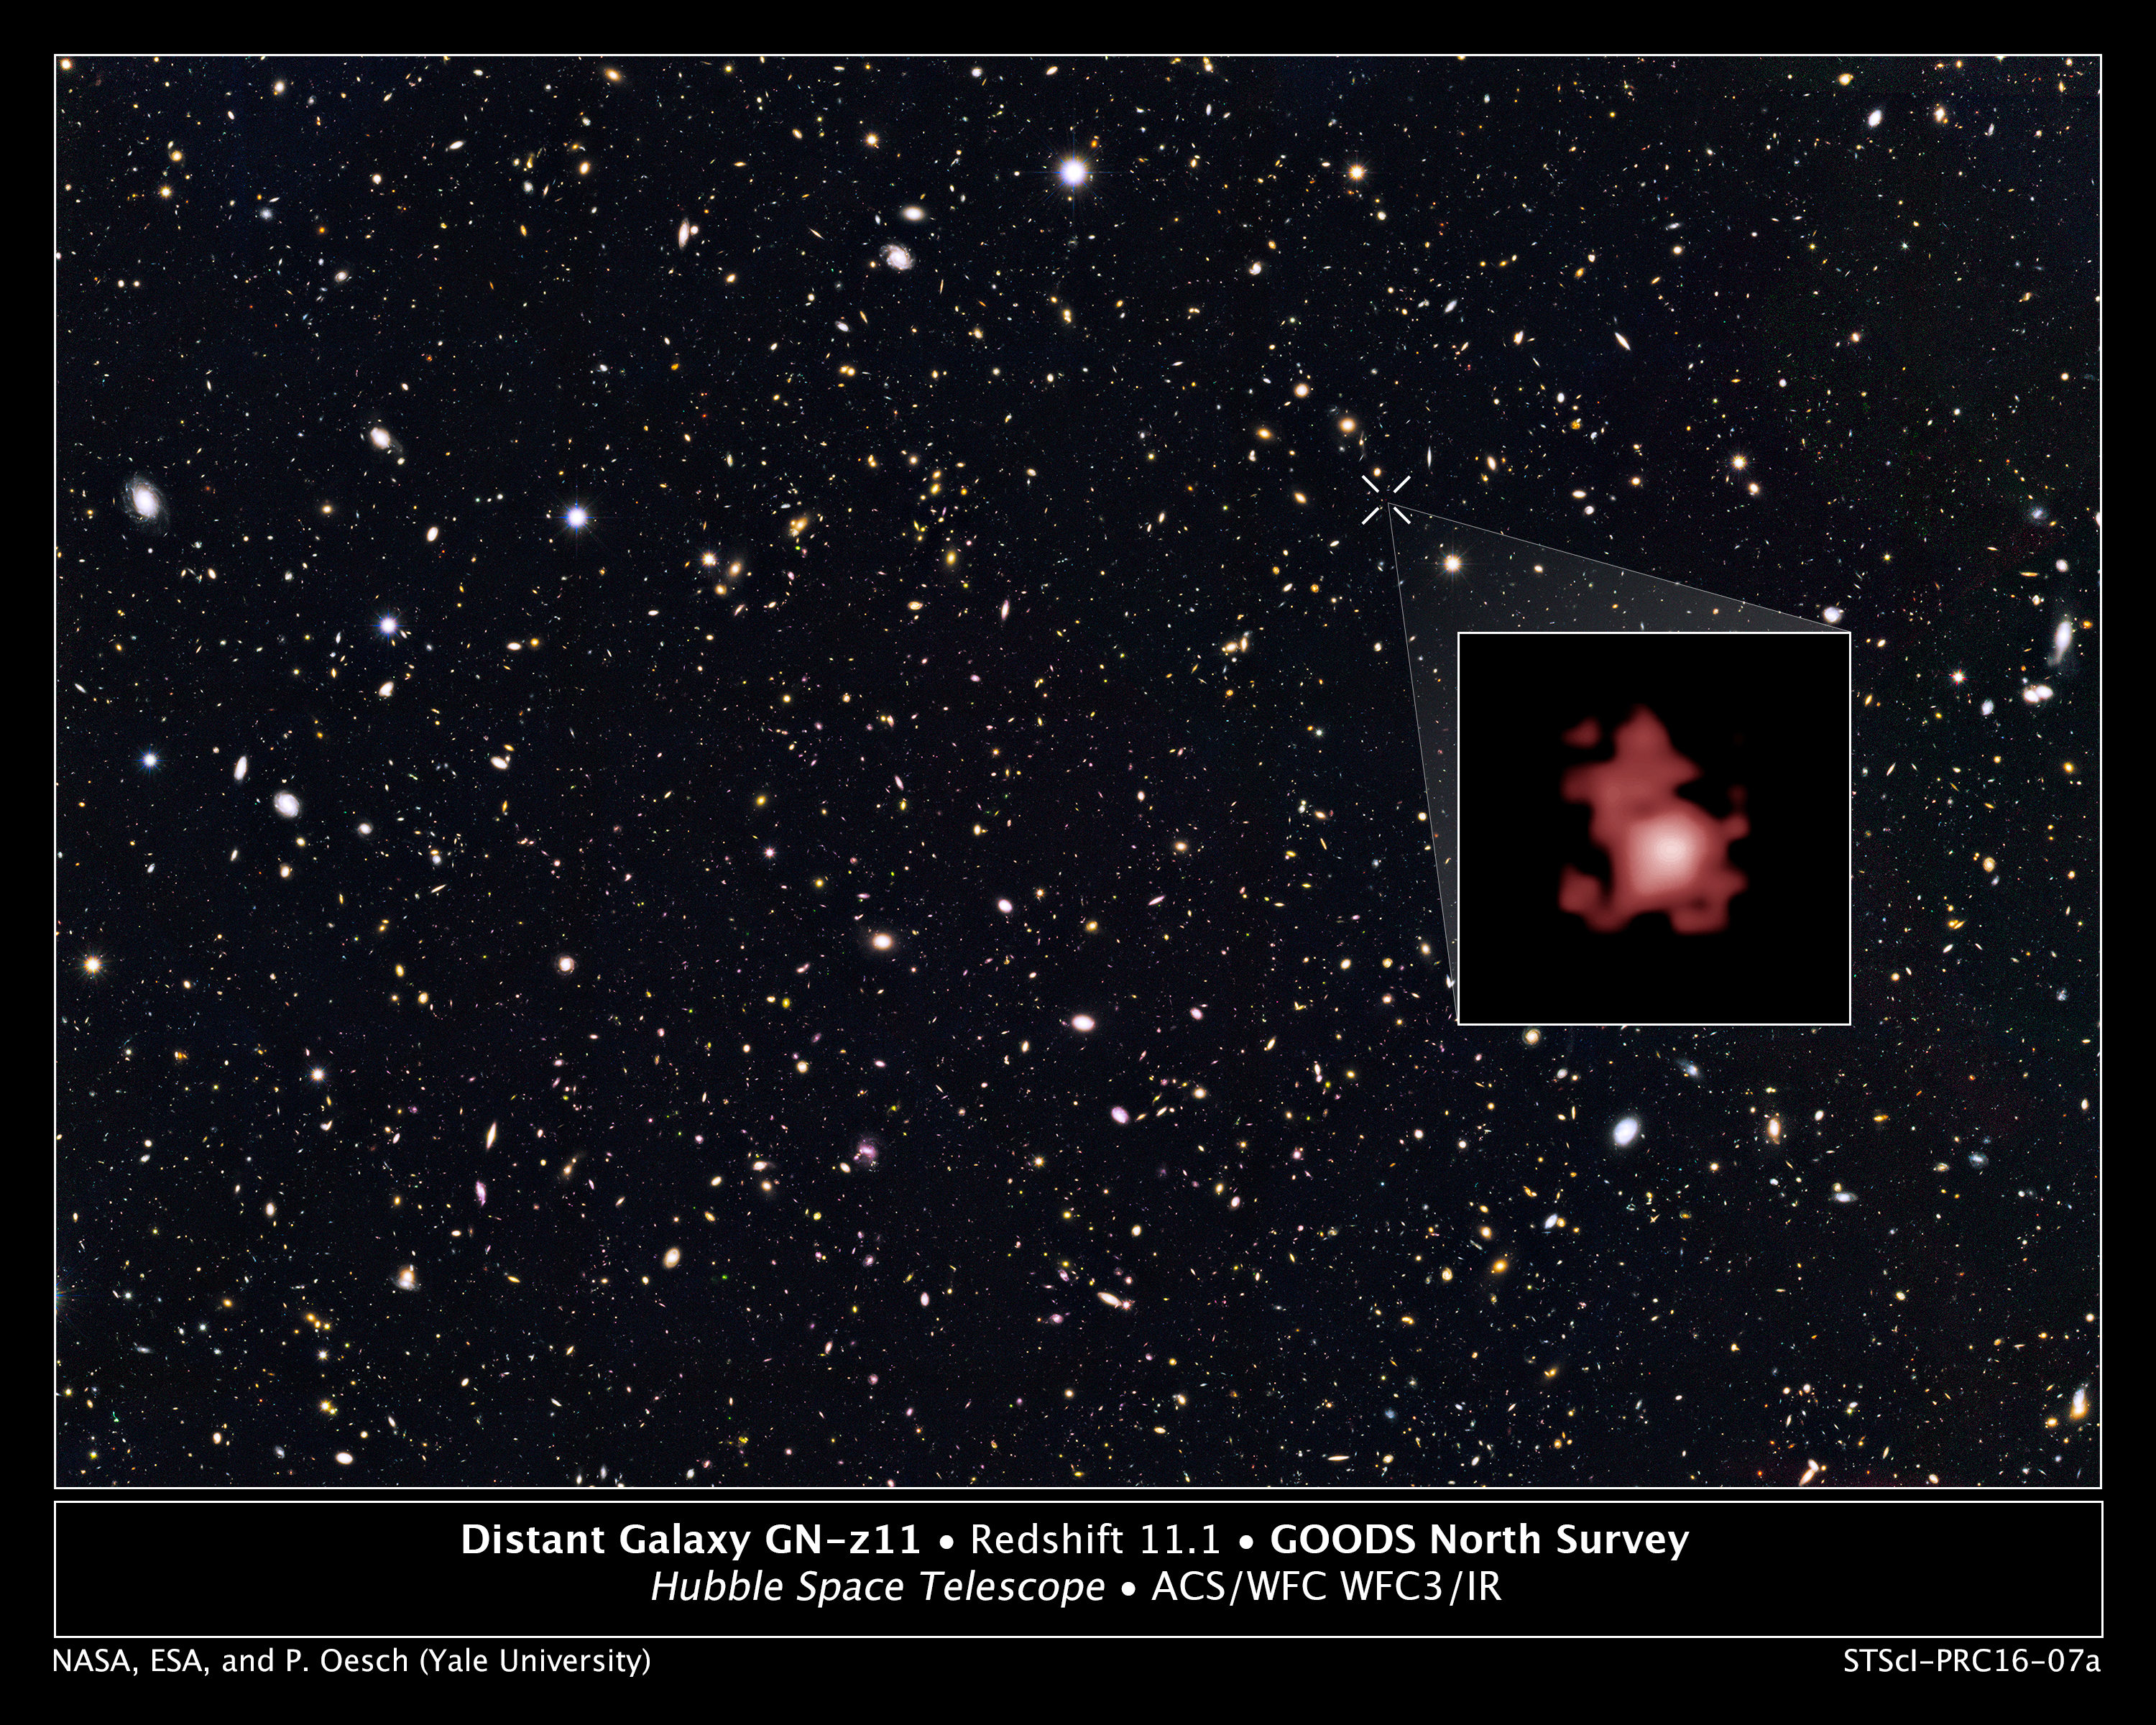

Distant Galaxy GN-z11 in GOODS North Survey

Hubble Space Telescope astronomers, studying the northern hemisphere field from the Great Observatories Origins Deep Survey (GOODS), have measured the distance to the farthest galaxy ever seen. The survey field contains tens of thousands of galaxies stretching far back into time. Galaxy GN-z11, shown in the inset, is seen as it was 13.4 billion years in the past, just 400 million years after the big bang, when the universe was only three percent of its current age. The galaxy is ablaze with bright, young, blue stars, but looks red in this image because its light has been stretched to longer spectral wavelengths by the expansion of the universe.

Credit: NASA, ESA, P. Oesch (Yale University), G. Brammer (STScI), P. van Dokkum (Yale University), and G. Illingworth (University of California, Santa Cruz)